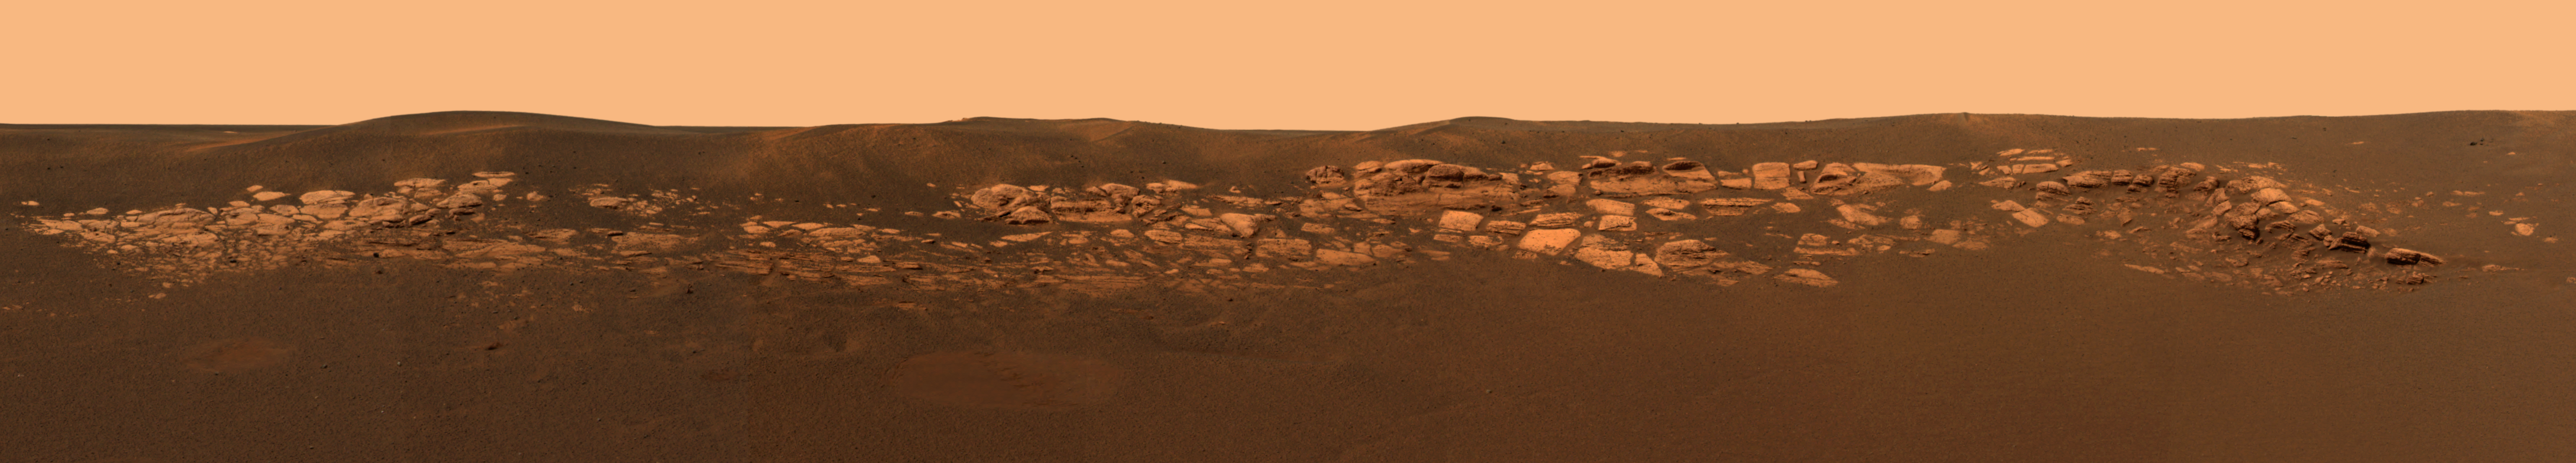

A Geologist’s Treasure Trove

A Geologist’s Treasure Trove

This high-resolution image captured by the Mars Exploration Rover Opportunity’s panoramic camera highlights the puzzling rock outcropping that scientists are eagerly planning to investigate. Presently, Opportunity is on its lander facing northeast; the outcropping lies to the northwest. These layered rocks measure only 10 centimeters (4 inches) tall and are thought to be either volcanic ash deposits or sediments carried by water or wind. Data from the panoramic camera’s near-infrared, blue and green filters were combined to create this approximate, true-color image.

The Outcrop in a Nutshell
Figure 1 highlights various rock targets within the outcrop lining the inner edge of the small crater where the rover landed. Opportunity recently finished examining the rock dubbed “Last Chance,” then rolled over to “Wave Ripple,” a section of rock in the region nicknamed “The Dells.” Tomorrow, March 6, 2004, Sol 41, the rover will take a series of “touch-and-go” microscopic images at “Wave Ripple,” before heading to another rock region with targets named “Slick Rock” and “Berry Bowl.”

Credit: NASA/JPL/Cornell